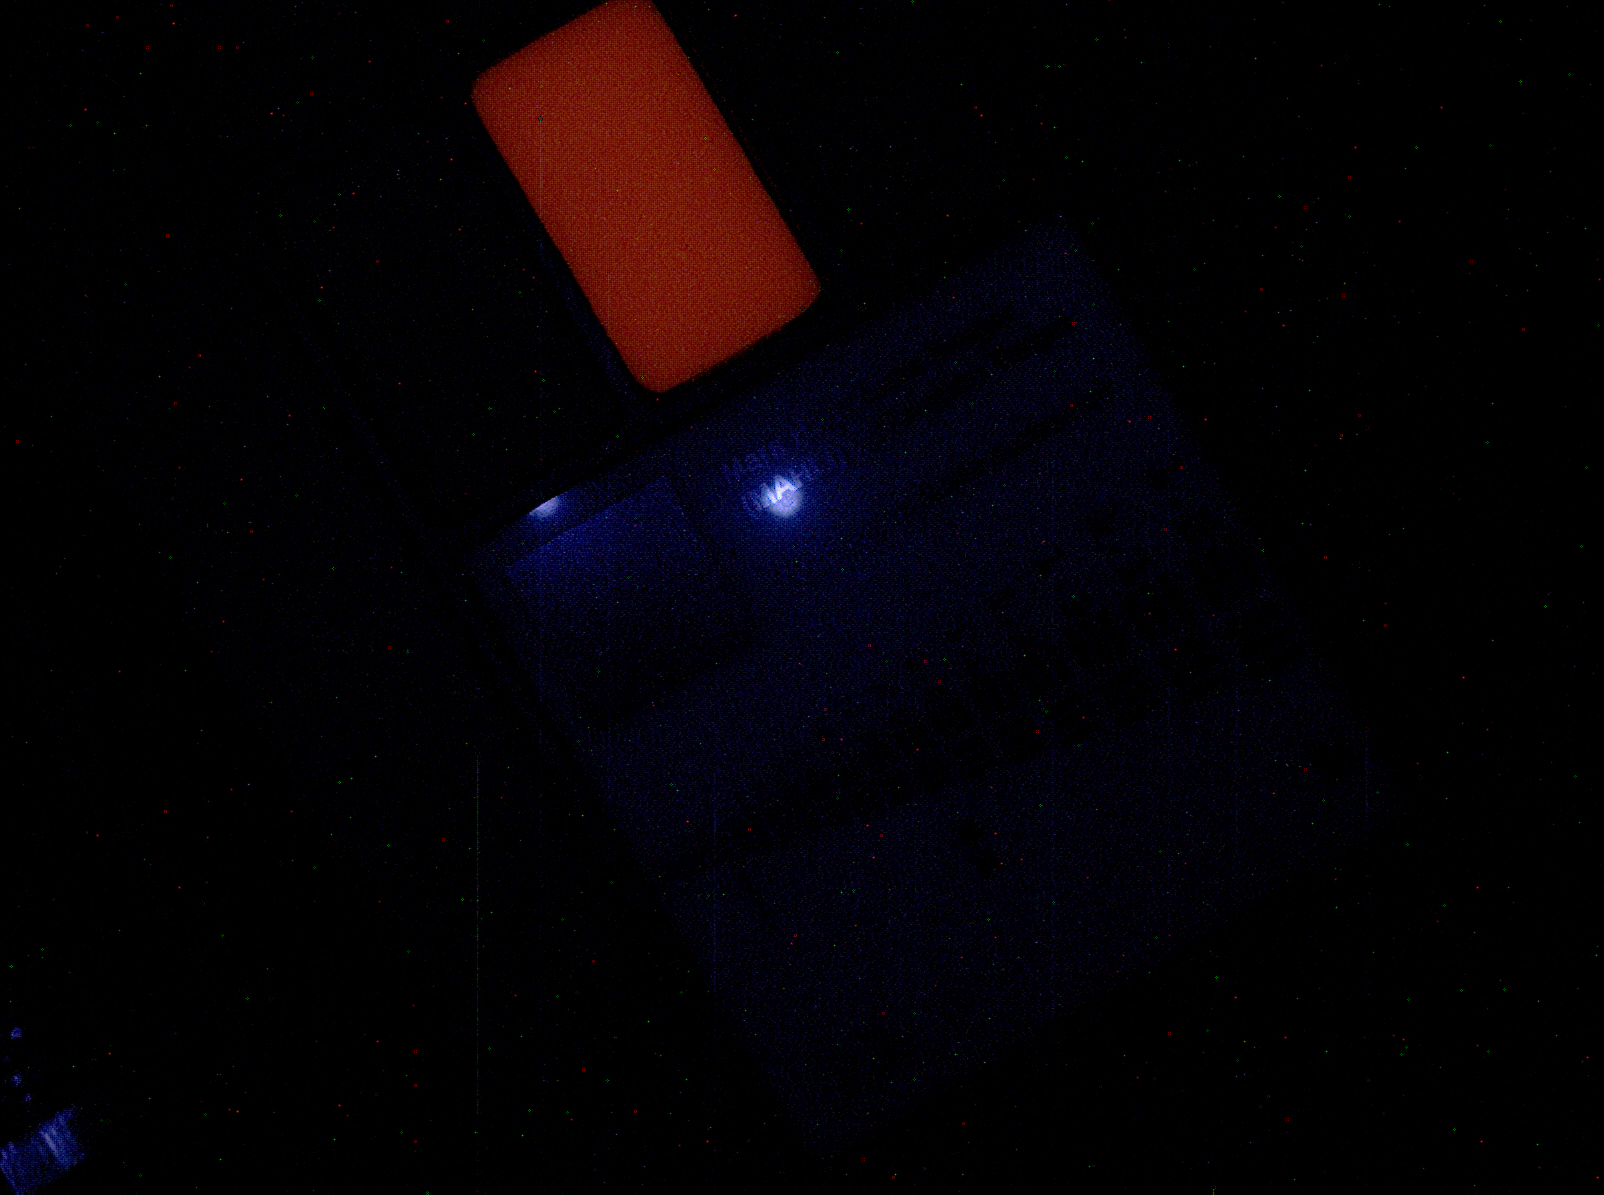

First Night Image of MAHLI Calibration Target Under Ultraviolet Lights

This image of a calibration target illuminated by ultraviolet LEDs (light emitting diodes) is part of the first set of nighttime images taken by the Mars Hand Lens Imager (MAHLI) camera at the end of the robotic arm of NASA’s Mars rover Curiosity. The set includes images of the MAHLI calibration target and of a Martian rock target called “Sayunei.” MAHLI took the images on Jan. 22, 2013 (PST), after dark on the 165th Martian day, or sol, of the rover’s work on Mars.

The illumination came from MAHLI’s two ultraviolet LEDs, which emit light in a waveband centered at a wavelength of 365 nanometers. The exposure duration for this image was 1 second. The two bluish dots are reflections of the LEDs. The red feature is the calibration target’s fluorescent swatch, which is cream-colored in the white-light illuminated image (PIA16713). This target is made of room-temperature volcanized silicone, impregnated with a pigment, SpectraFluor Red, donated to the MAHLI effort by its manufacturer, Spectra Systems of Providence, R.I. The exposure duration for the UV image was 1 second.

For scale, the Lincoln penny on the MAHLI calibration target is three-fourths inch (19 millimeters) in diameter. The calibration target is mounted on the rover. This image was taken from a lens distance of 3.9 inches (10 centimeters).

Malin Space Science Systems, San Diego, developed, built and operates MAHLI and the MAHLI engineering model. NASA’s Jet Propulsion Laboratory, Pasadena, Calif., manages the Mars Science Laboratory Project and the mission’s Curiosity rover for NASA’s Science Mission Directorate in Washington. Curiosity and the mission’s Vehicle System Test Bed rover were designed and built at JPL, a division of the California Institute of Technology in Pasadena.

Credit: NASA/JPL-Caltech/MSSS